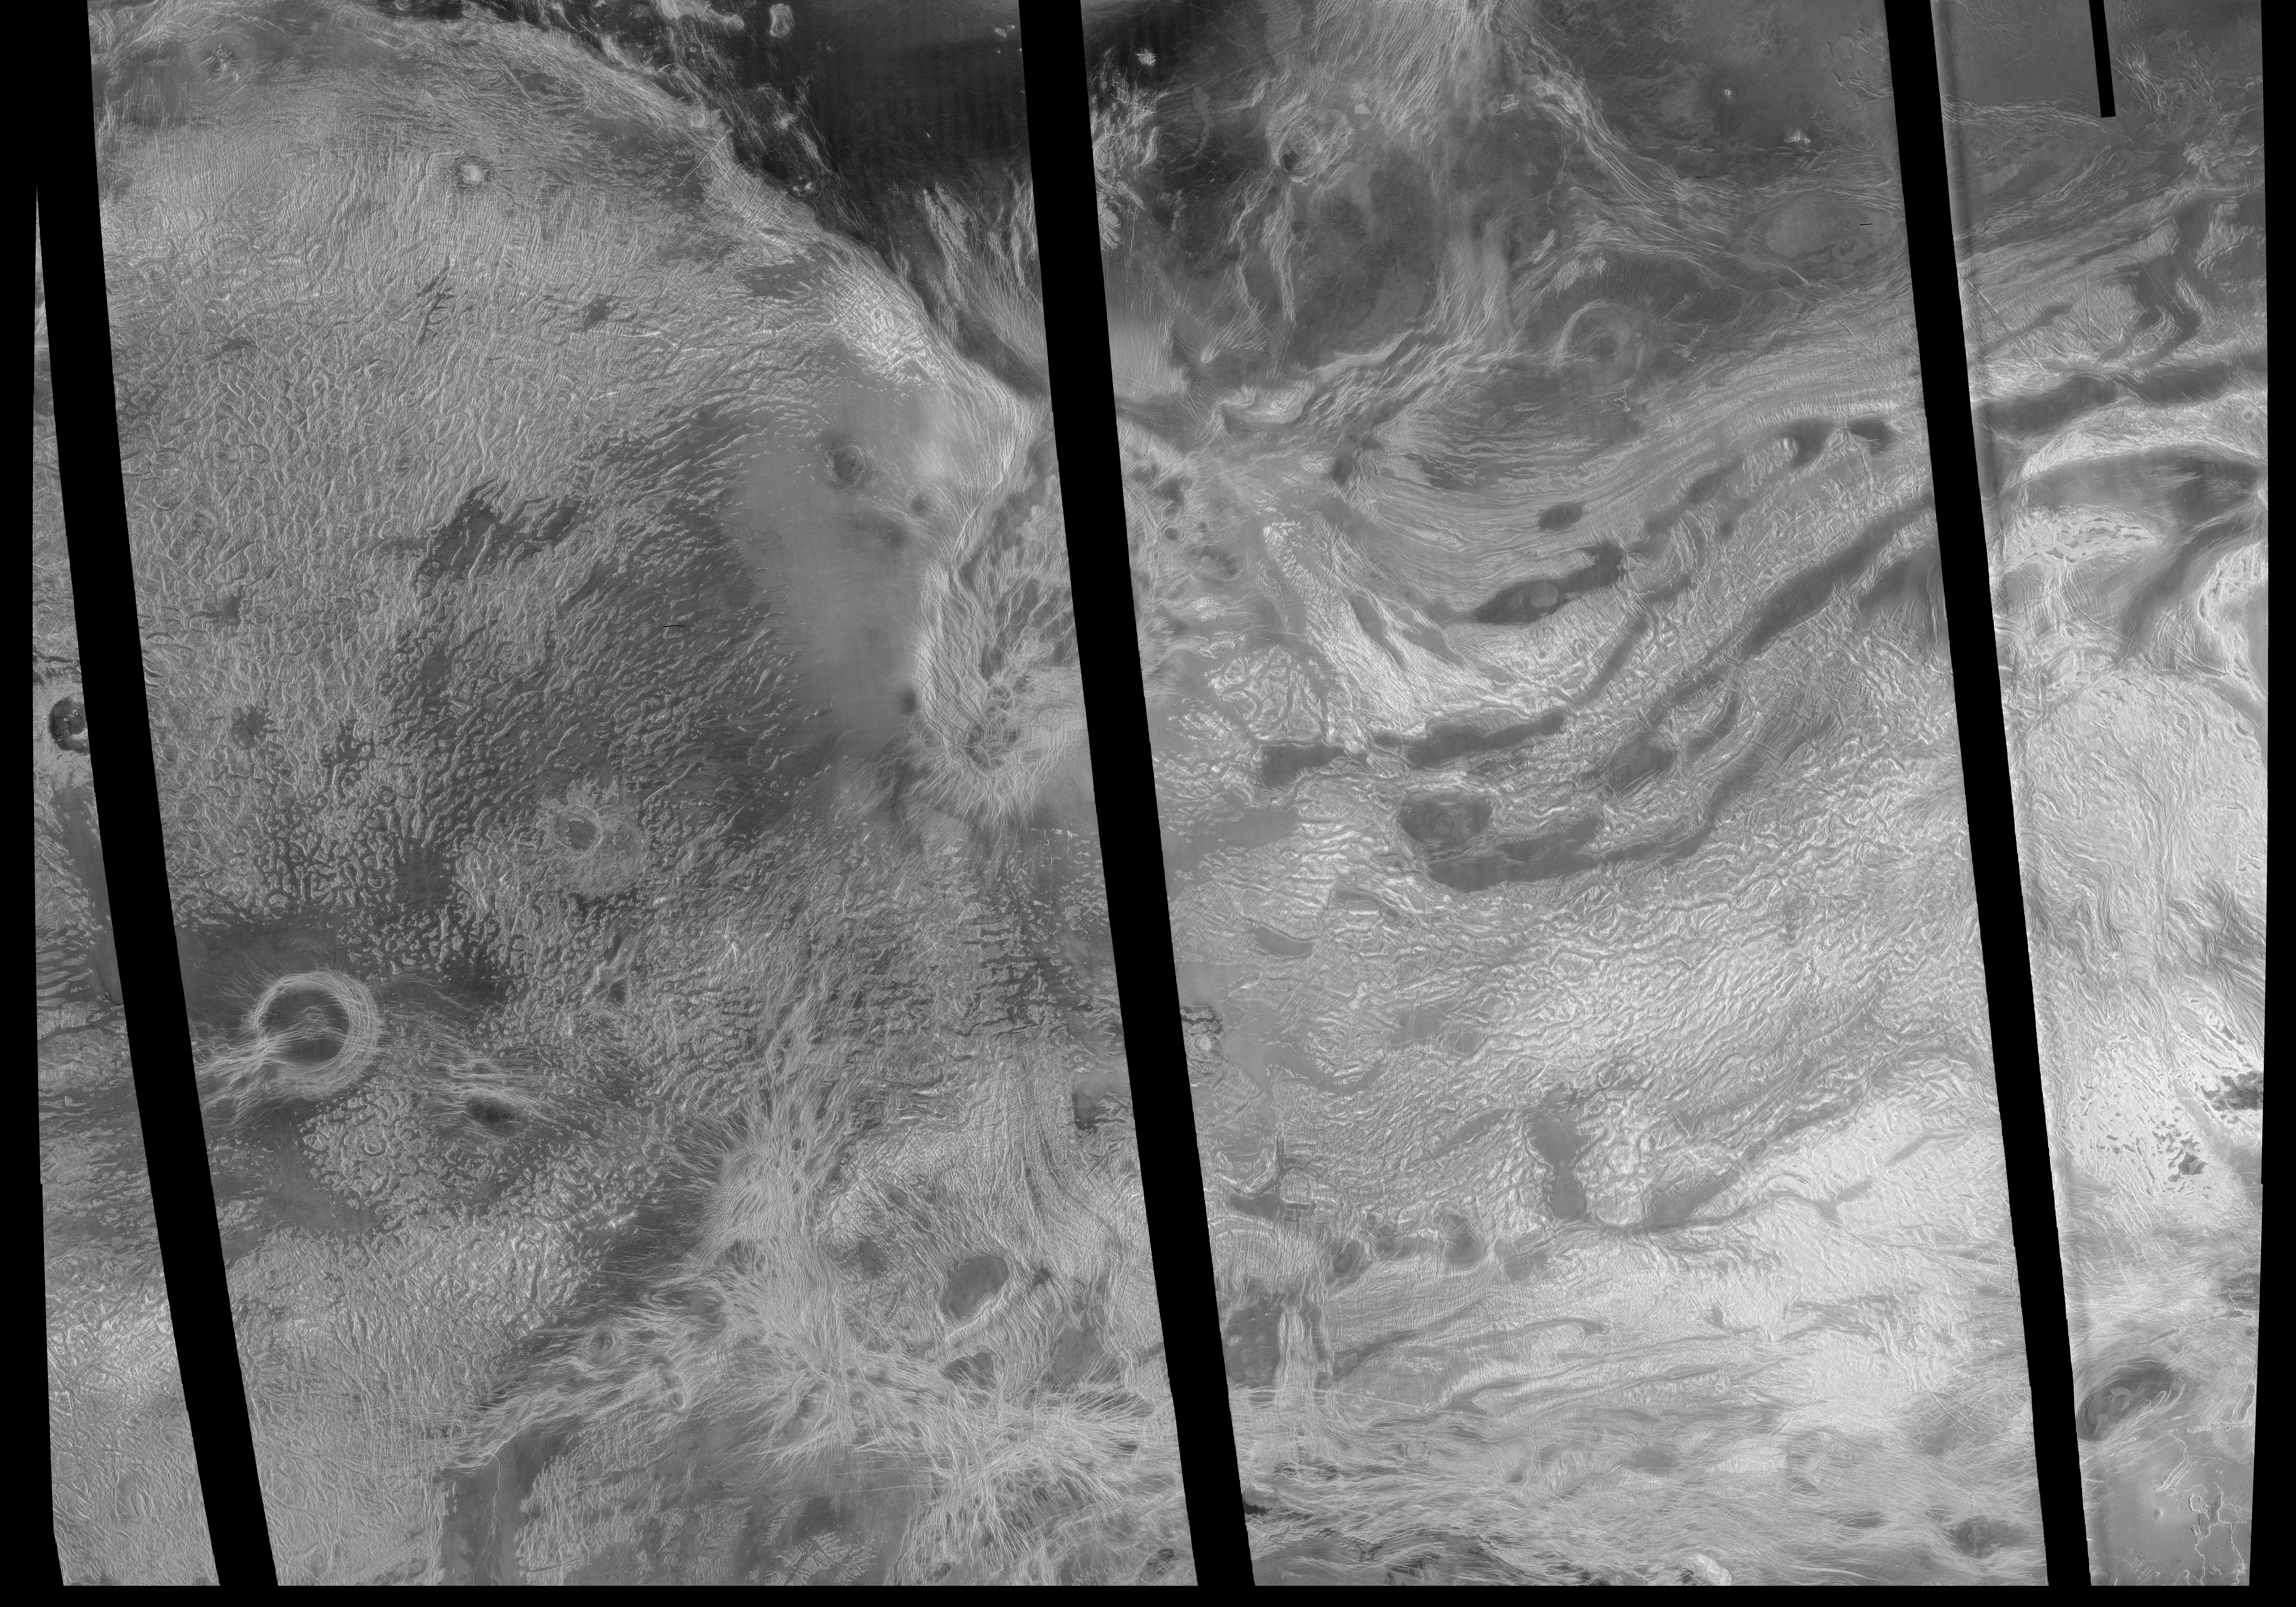

Venus – Ovda Regio

This image covers much of Ovda Regio, which forms the western part of Aphrodite Terra. It covers an area about 2,250 kilometers (1,386 miles) wide by 1,300 kilometers (800 miles) north to south, and ranges in latitude from 8 degrees north to 12 degrees south and in longitude from 62 degrees east to 90 degrees east. Ovda Regio is a highland region that rises over 4 kilometers (2.5 miles) above the surrounding plain. Magellan images show a complex surface, with several generations of structures. A pervasive fabric of irregular broad domes and ridges and associated curvilinear valleys was flooded by lava, then fractured. The circular feature surrounded by dark lava flows in the western part of the image is a caldera, or large volcanic collapse pit. Late-stage extension created long graben, or fault-bounded valleys, is best seen near the center of the image. The northern boundary of Ovda Regio is a steep, curvilinear mountain belt made up of long, narrow, rounded ridges. These ridges are similar in appearance to folded mountain belts on Earth. Several impact craters, such as the circular features on the western margin of the image, are scattered across the area. The bright area in the southeast part of the image indicates the presence of a radar-reflective mineral such as pyrite. Most of the highland areas on Venus display a similar bright signal. Each pixel of this image covers an area on the surface 675 meters (2,215 feet) across, representing a 9- times reduction in resolution compared to full-scale resolution data.

Credit: NASA/JPL